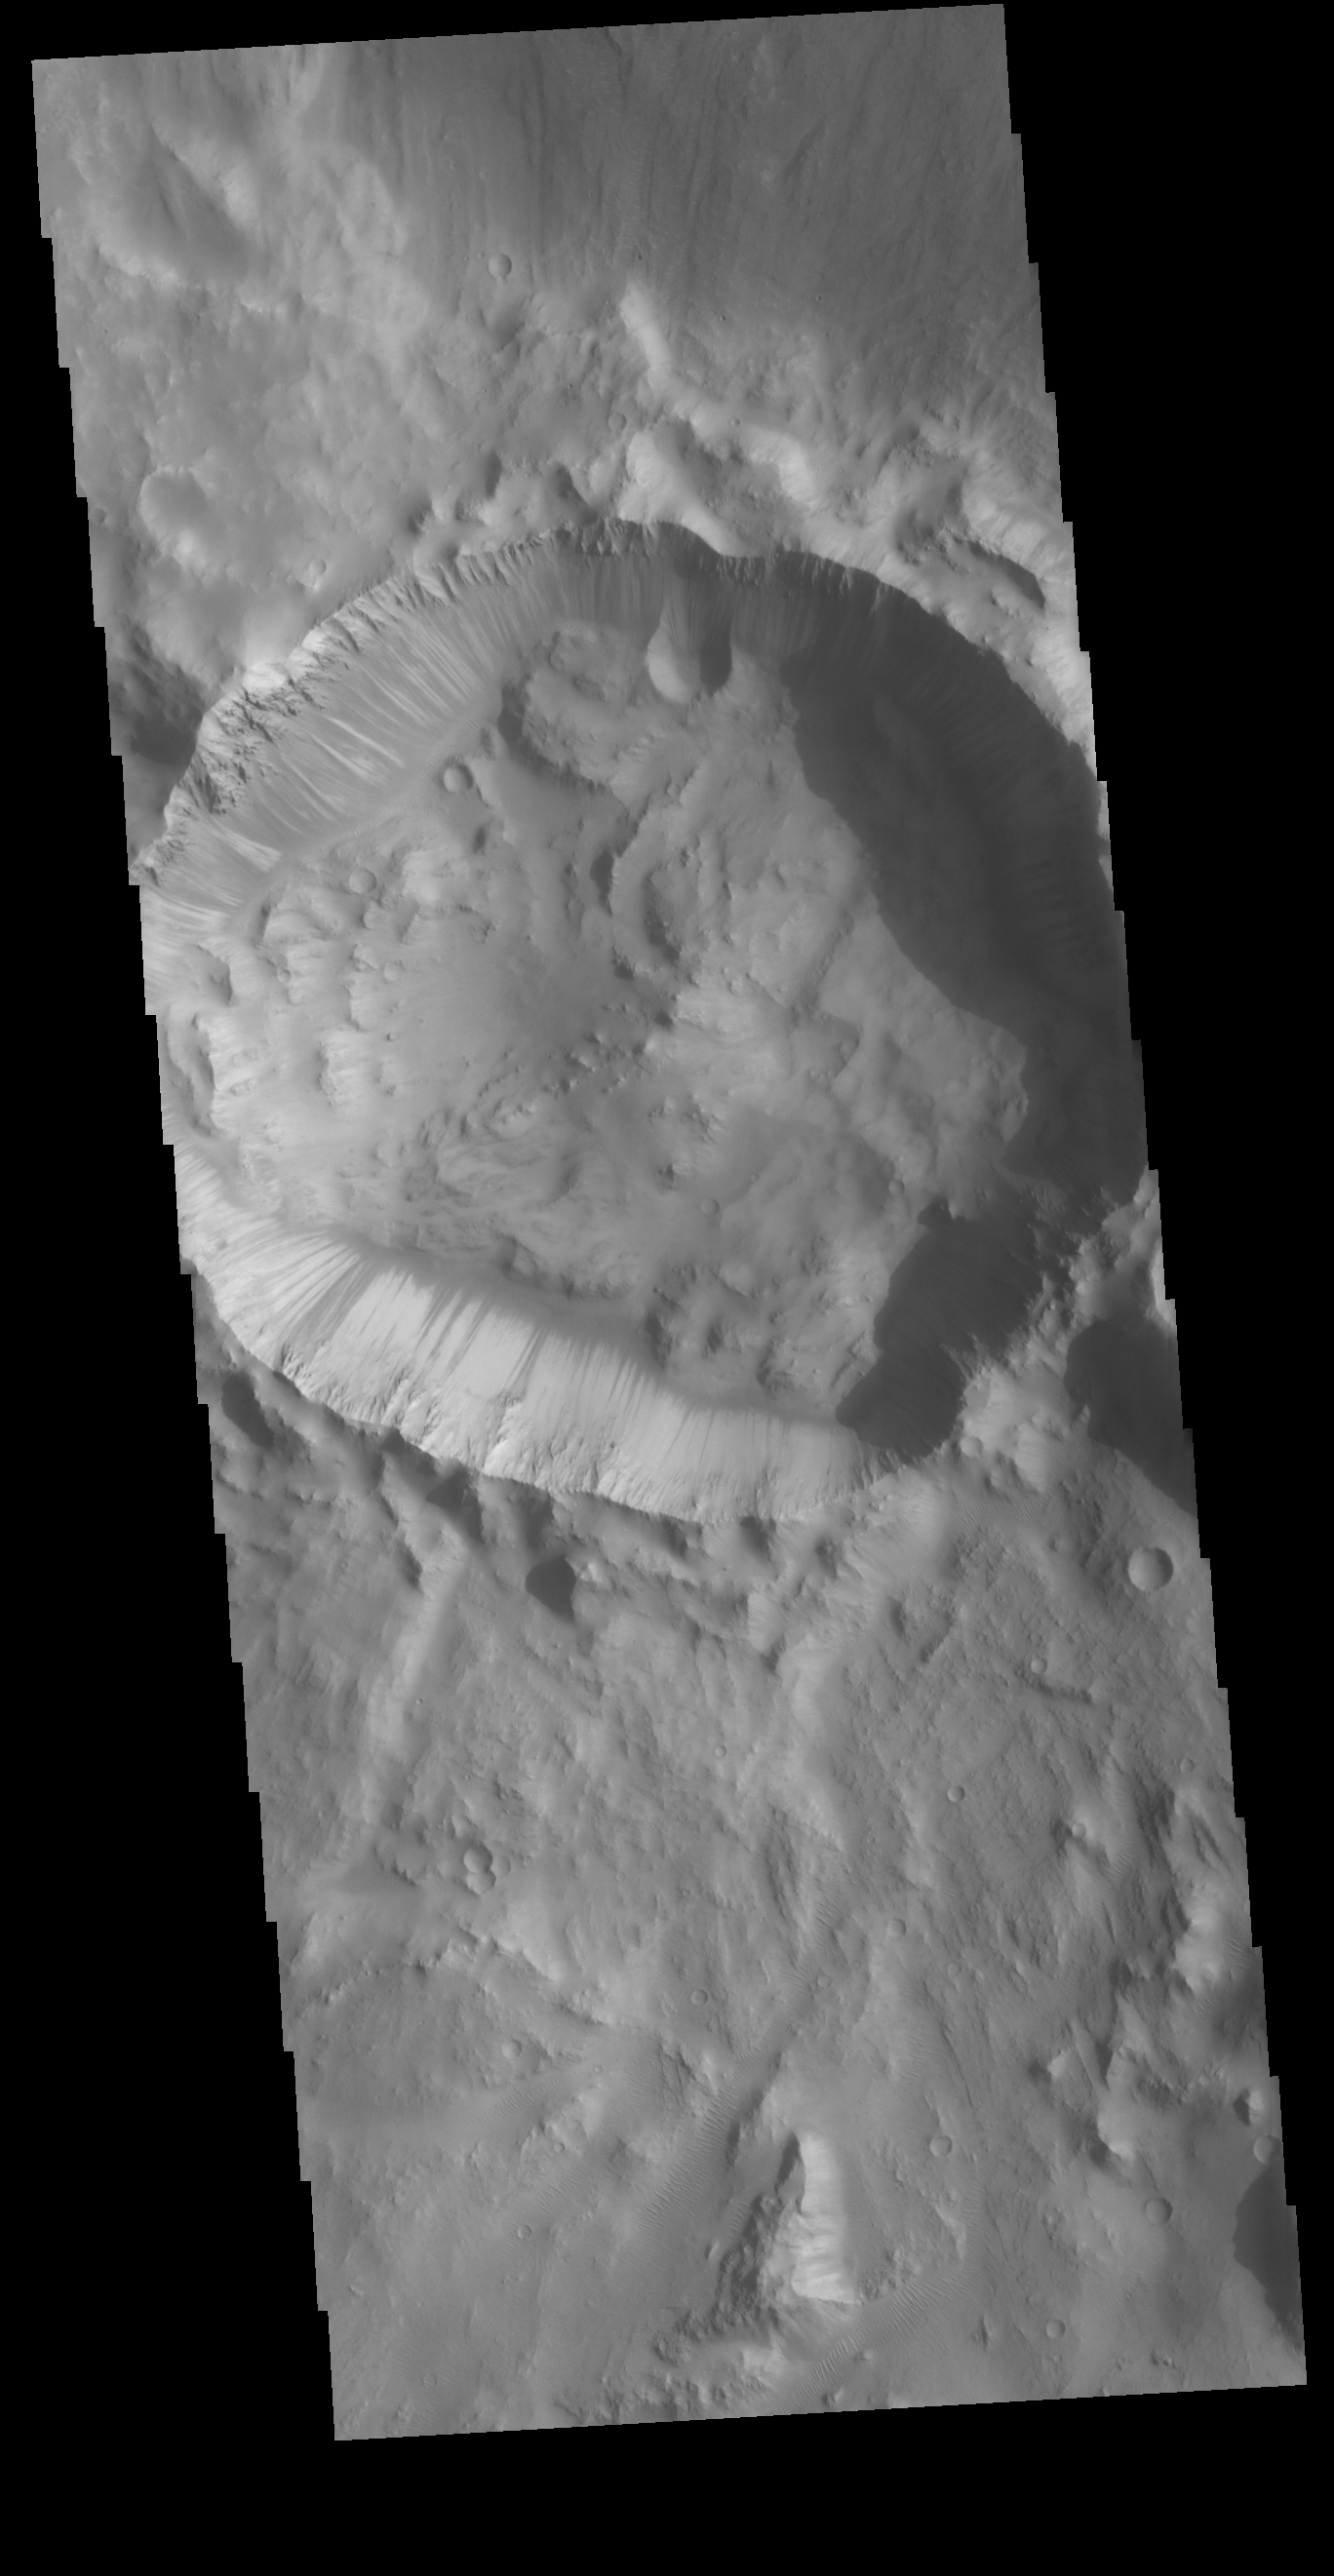

Crater Dark Slope Streaks

Located on the rim of Chia Crater, this smaller crater contains a multitude of dark slope streaks. These features are assumed to represent down slope movements of material, either a process that removes a dusty top later to reveal dark rocky material below, or one that darkens part of the slope due to surface or near surface flows of a briny volatile.

Credit: NASA/JPL-Caltech/ASU